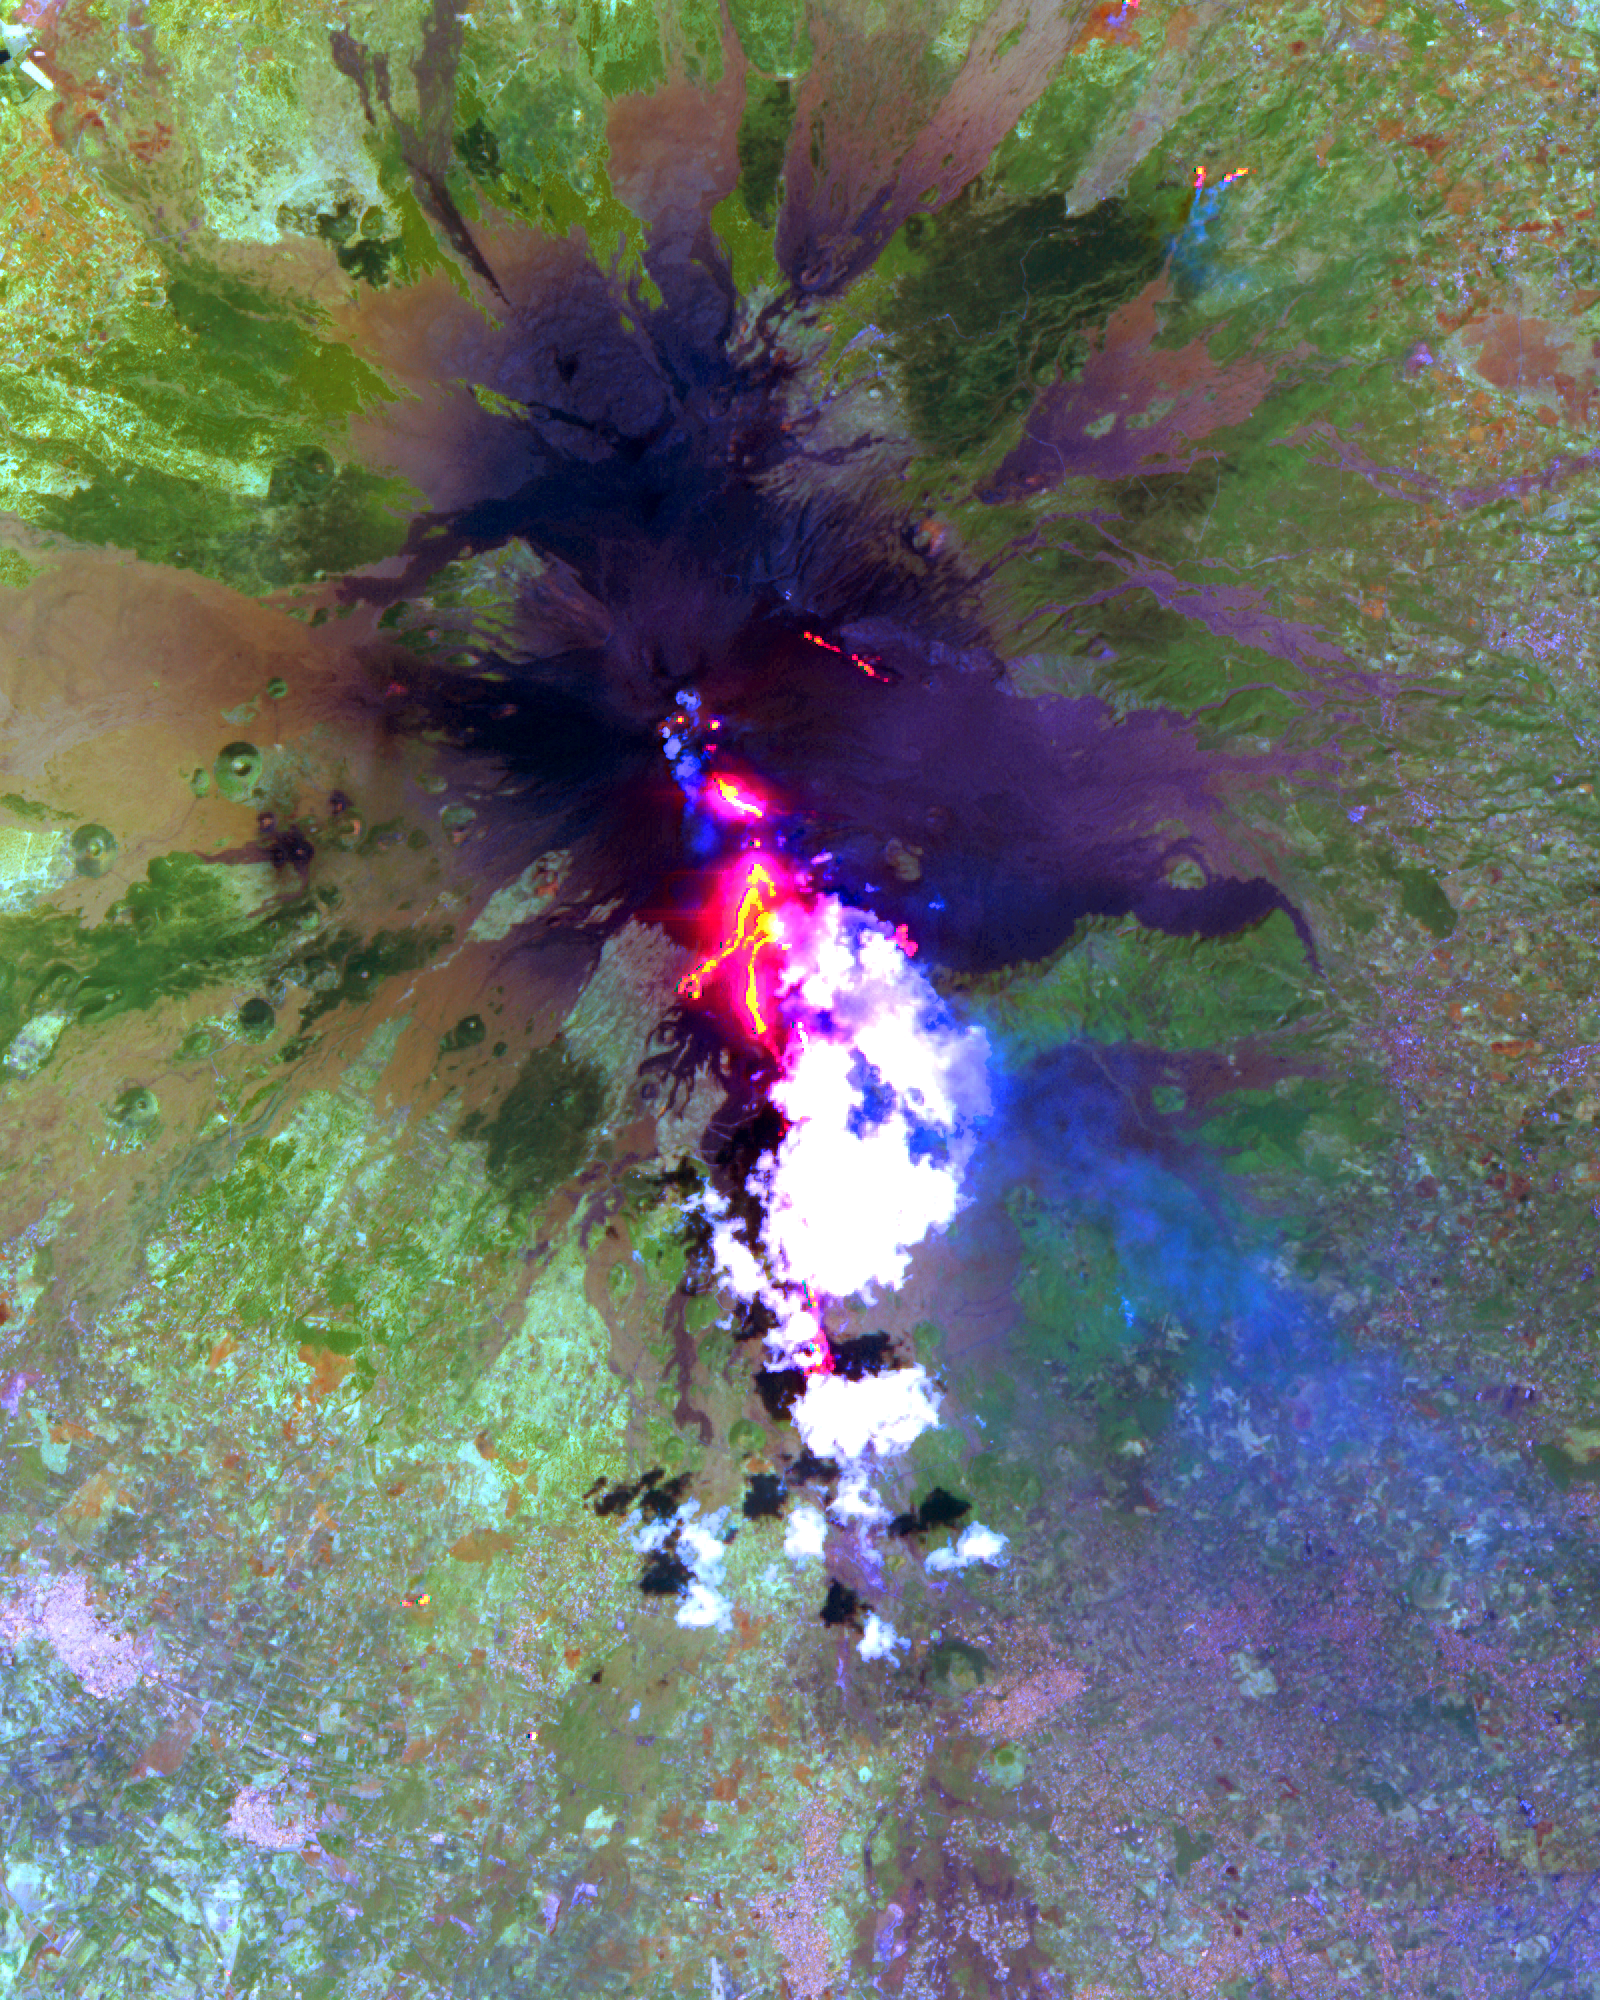

Lava Flows During the Continuing Eruption of Mt. Etna, Italy

The current eruption of Mt. Etna started on July 17, and has continued to the present. This ASTER image was acquired on Sunday, July 29 and shows advancing lava flows on the southern flank of Mt. Etna above the town of Nicolosi, which is potentially threatened if the eruption increases in magnitude. Also visible are glowing summit craters above the main lava flows, and a small fissure eruption. The bright puffy clouds were formed from water vapor released during the eruption. The image covers an area of 24 x 30 km.

The image is centered at 37.7 degrees north latitude, 15 degrees east longitude.

Advanced Spaceborne Thermal Emission and Reflection Radiometer (ASTER) is one of five Earth-observing instruments launched December 18, 1999, on NASA’s Terra satellite. The instrument was built by Japan’s Ministry of International Trade and Industry. A joint U.S./Japan science team is responsible for validation and calibration of the instrument and the data products. Dr. Anne Kahle at NASA’s Jet Propulsion Laboratory, Pasadena, California, is the U.S. science team leader; Moshe Pniel of JPL is the project manager. ASTER is the only high-resolution imaging sensor on Terra. The primary goal of the ASTER mission is to obtain high-resolution image data in 14 channels over the entire land surface, as well as black and white stereo images. With revisit time of between 4 and 16 days, ASTER will provide the capability for repeat coverage of changing areas on Earth’s surface.

The broad spectral coverage and high spectral resolution of ASTER will provide scientists in numerous disciplines with critical information for surface mapping and monitoring dynamic conditions and temporal change. Examples of applications include monitoring glacial advances and retreats, potentially active volcanoes, thermal pollution, and coral reef degradation; identifying crop stress; determining cloud morphology and physical properties; evaluating wetlands; mapping surface temperature of soils and geology; and measuring surface heat balance.

Credit: NASA/GSFC/METI/ERSDAC/JAROS, and U.S./Japan ASTER Science Team